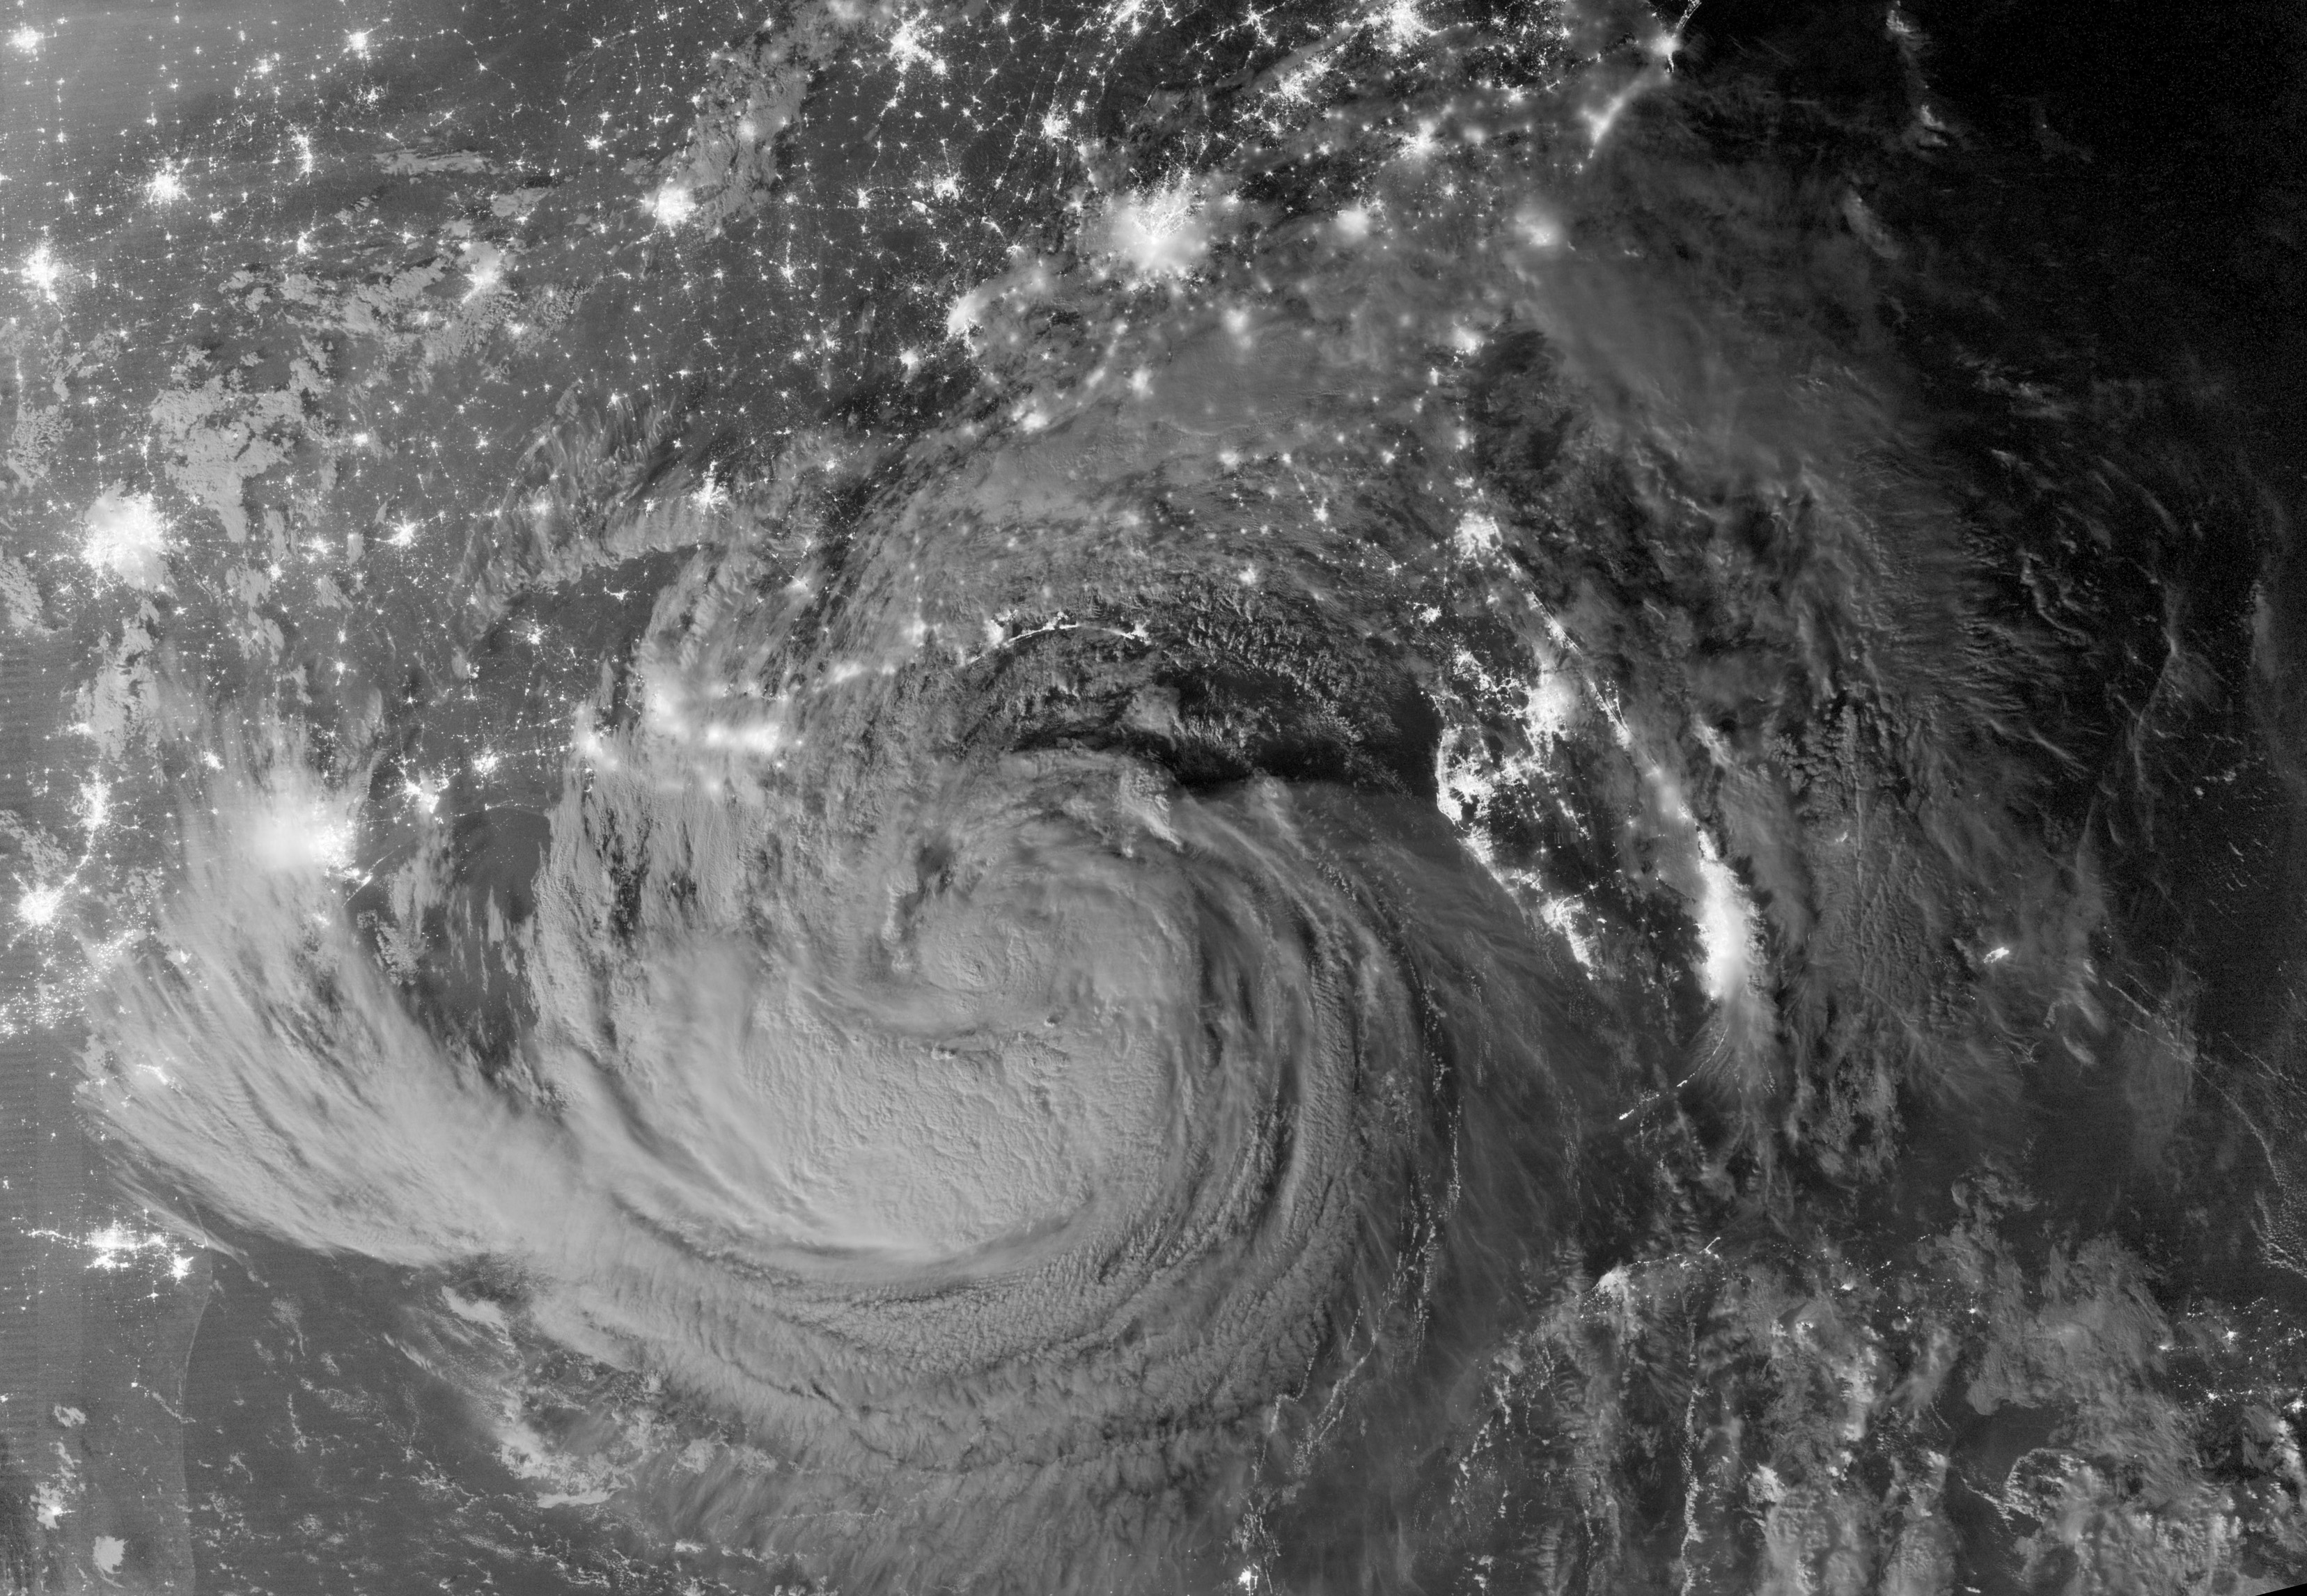

Tropical Storm Isaac by Night

NASA image acquired August 28, 2012 Early on August 28, 2012, the Visible Infrared Imaging Radiometer Suite (VIIRS) on the Suomi-NPP satellite captured this nighttime view of Tropical Storm Isaac and the cities near the Gulf Coast of the United States. The image was acquired just after local midnight by the VIIRS “day-night band,” which detects light in a range of wavelengths from green to near-infrared and uses light intensification to enable the detection of dim signals. In this case, the clouds of Isaac were lit by moonlight.

Credit: NASA Earth Observatory NASA Earth Observatory image by Jesse Allen and Robert Simmon, using VIIRS Day Night Band data